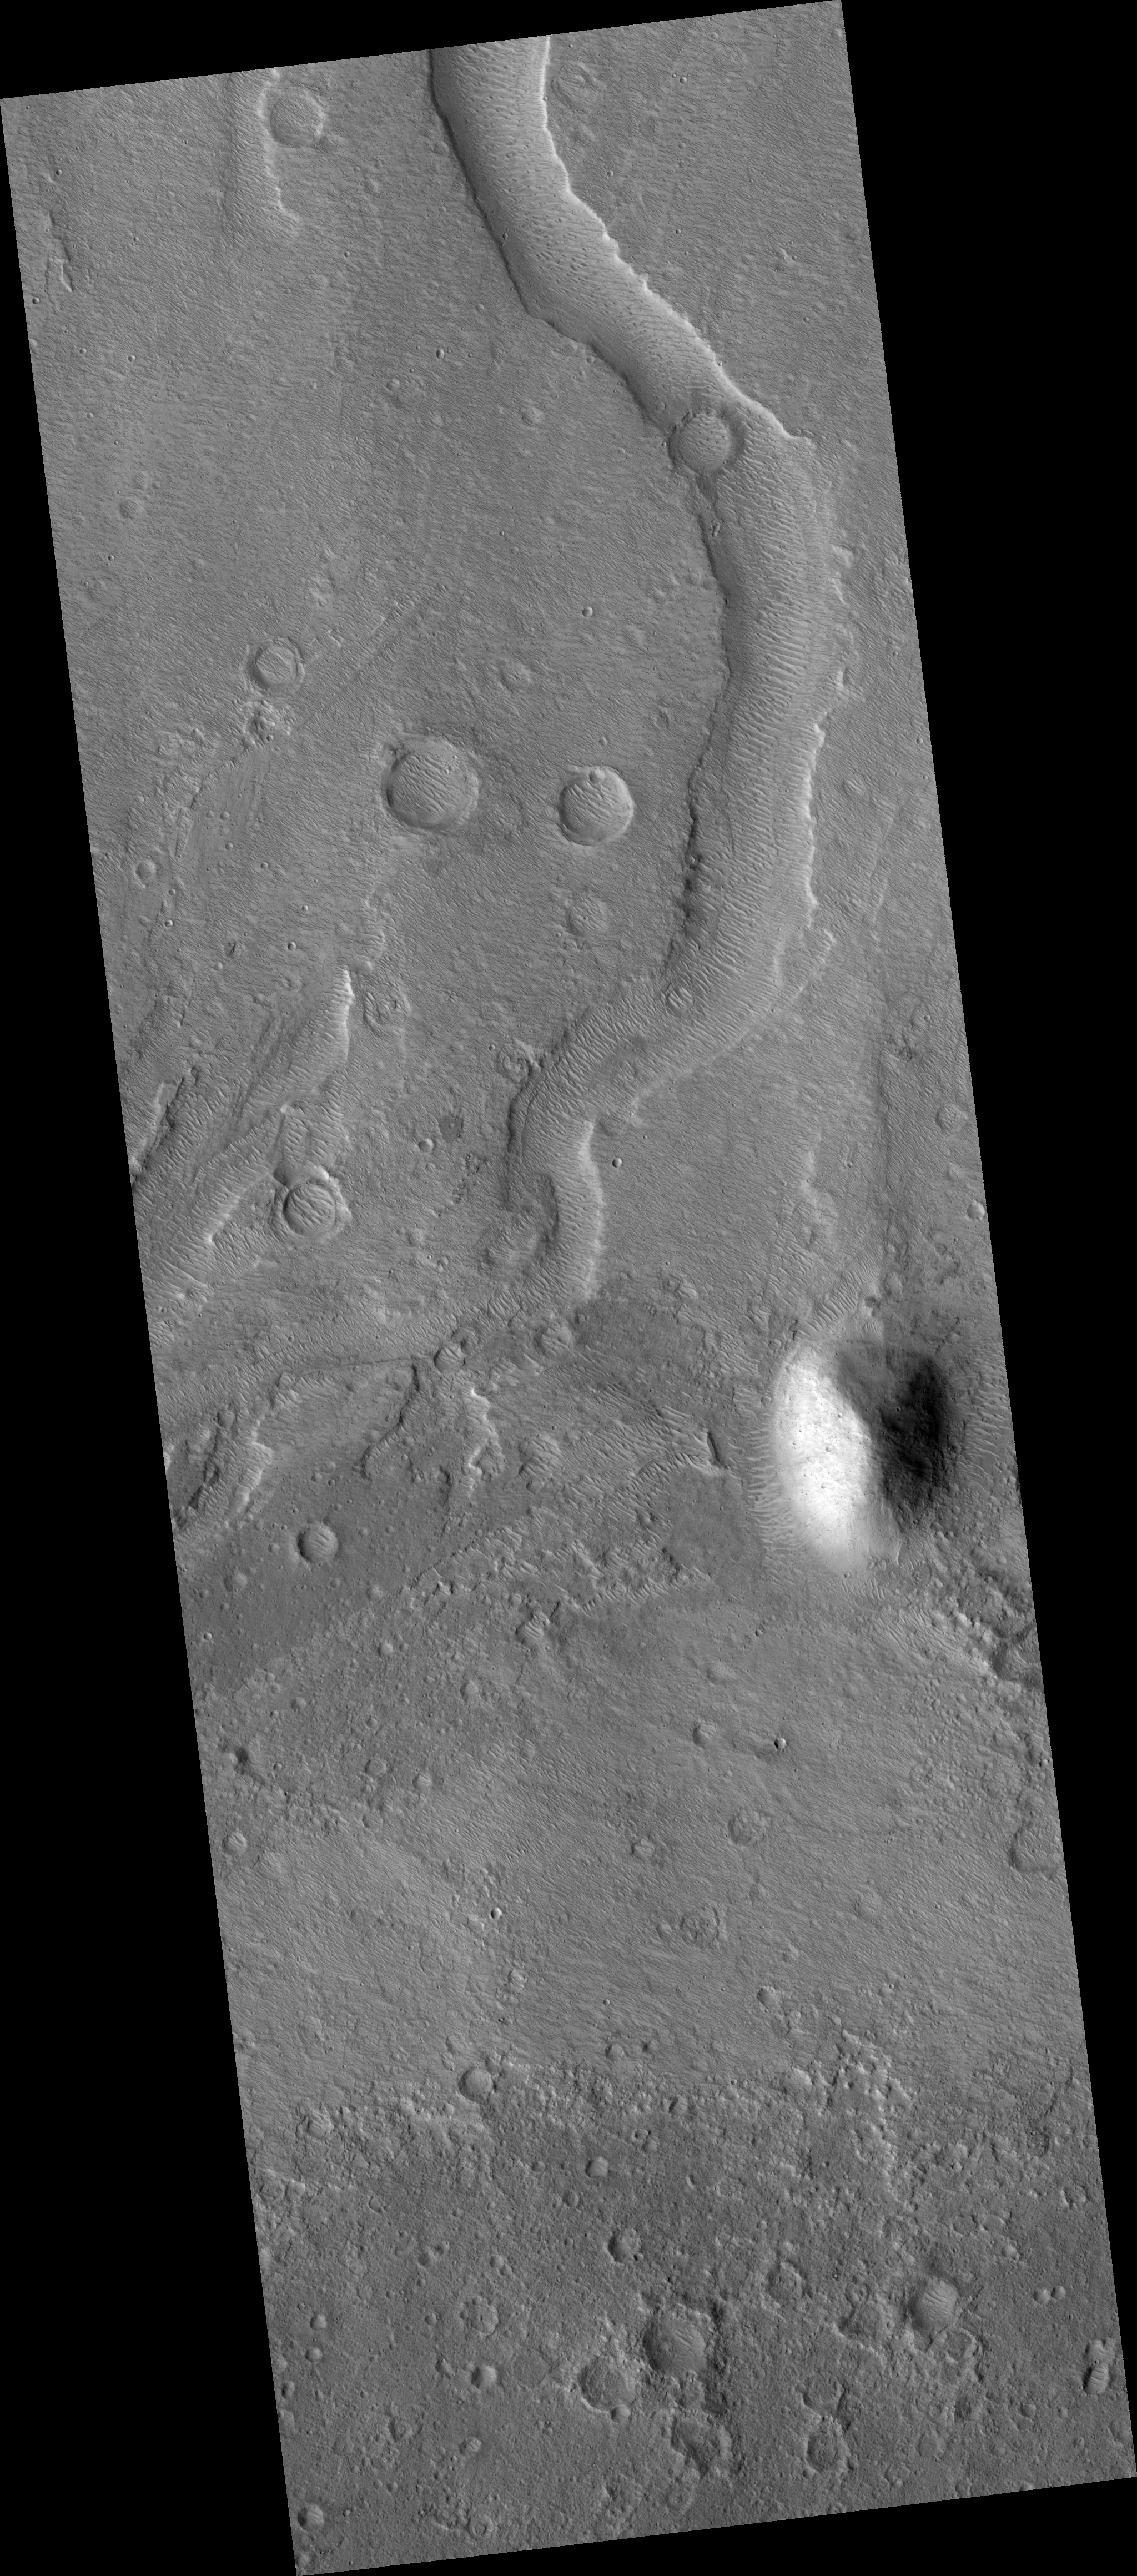

Proposed MSL site in Xanthe/Hypanis Vallis

HiRISE image (PSP_002919_1915) of proposed landing site for the Mars Science Laboratory (MSL) in Xanthe/Hypanis Vallis.

Observation Toolbox
Acquisition date: 3 March 2007
Local Mars time: 3:42 PM
Degrees latitude (centered): 11.4°
Degrees longitude (East): 314.7°
Range to target site: 279.9 km (179.4 miles)
Original image scale range: 28.0 cm/pixel (with 1 x 1 binning) so objects ~84 cm across are resolved
Map-projected scale: 25 cm/pixel and north is up
Map-projection: EQUIRECTANGULAR
Emission angle: 8.2°
Phase angle: 50.5°
Solar incidence angle: 59°, with the Sun about 31° above the horizon
Solar longitude: 198.6°, Northern Autumn

NASA’s Jet Propulsion Laboratory, a division of the California Institute of Technology in Pasadena, manages the Mars Reconnaissance Orbiter for NASA’s Science Mission Directorate, Washington. Lockheed Martin Space Systems, Denver, is the prime contractor for the project and built the spacecraft. The High Resolution Imaging Science Experiment is operated by the University of Arizona, Tucson, and the instrument was built by Ball Aerospace and Technology Corp., Boulder, Colo.

Credit: NASA/JPL/Univ. of Arizona